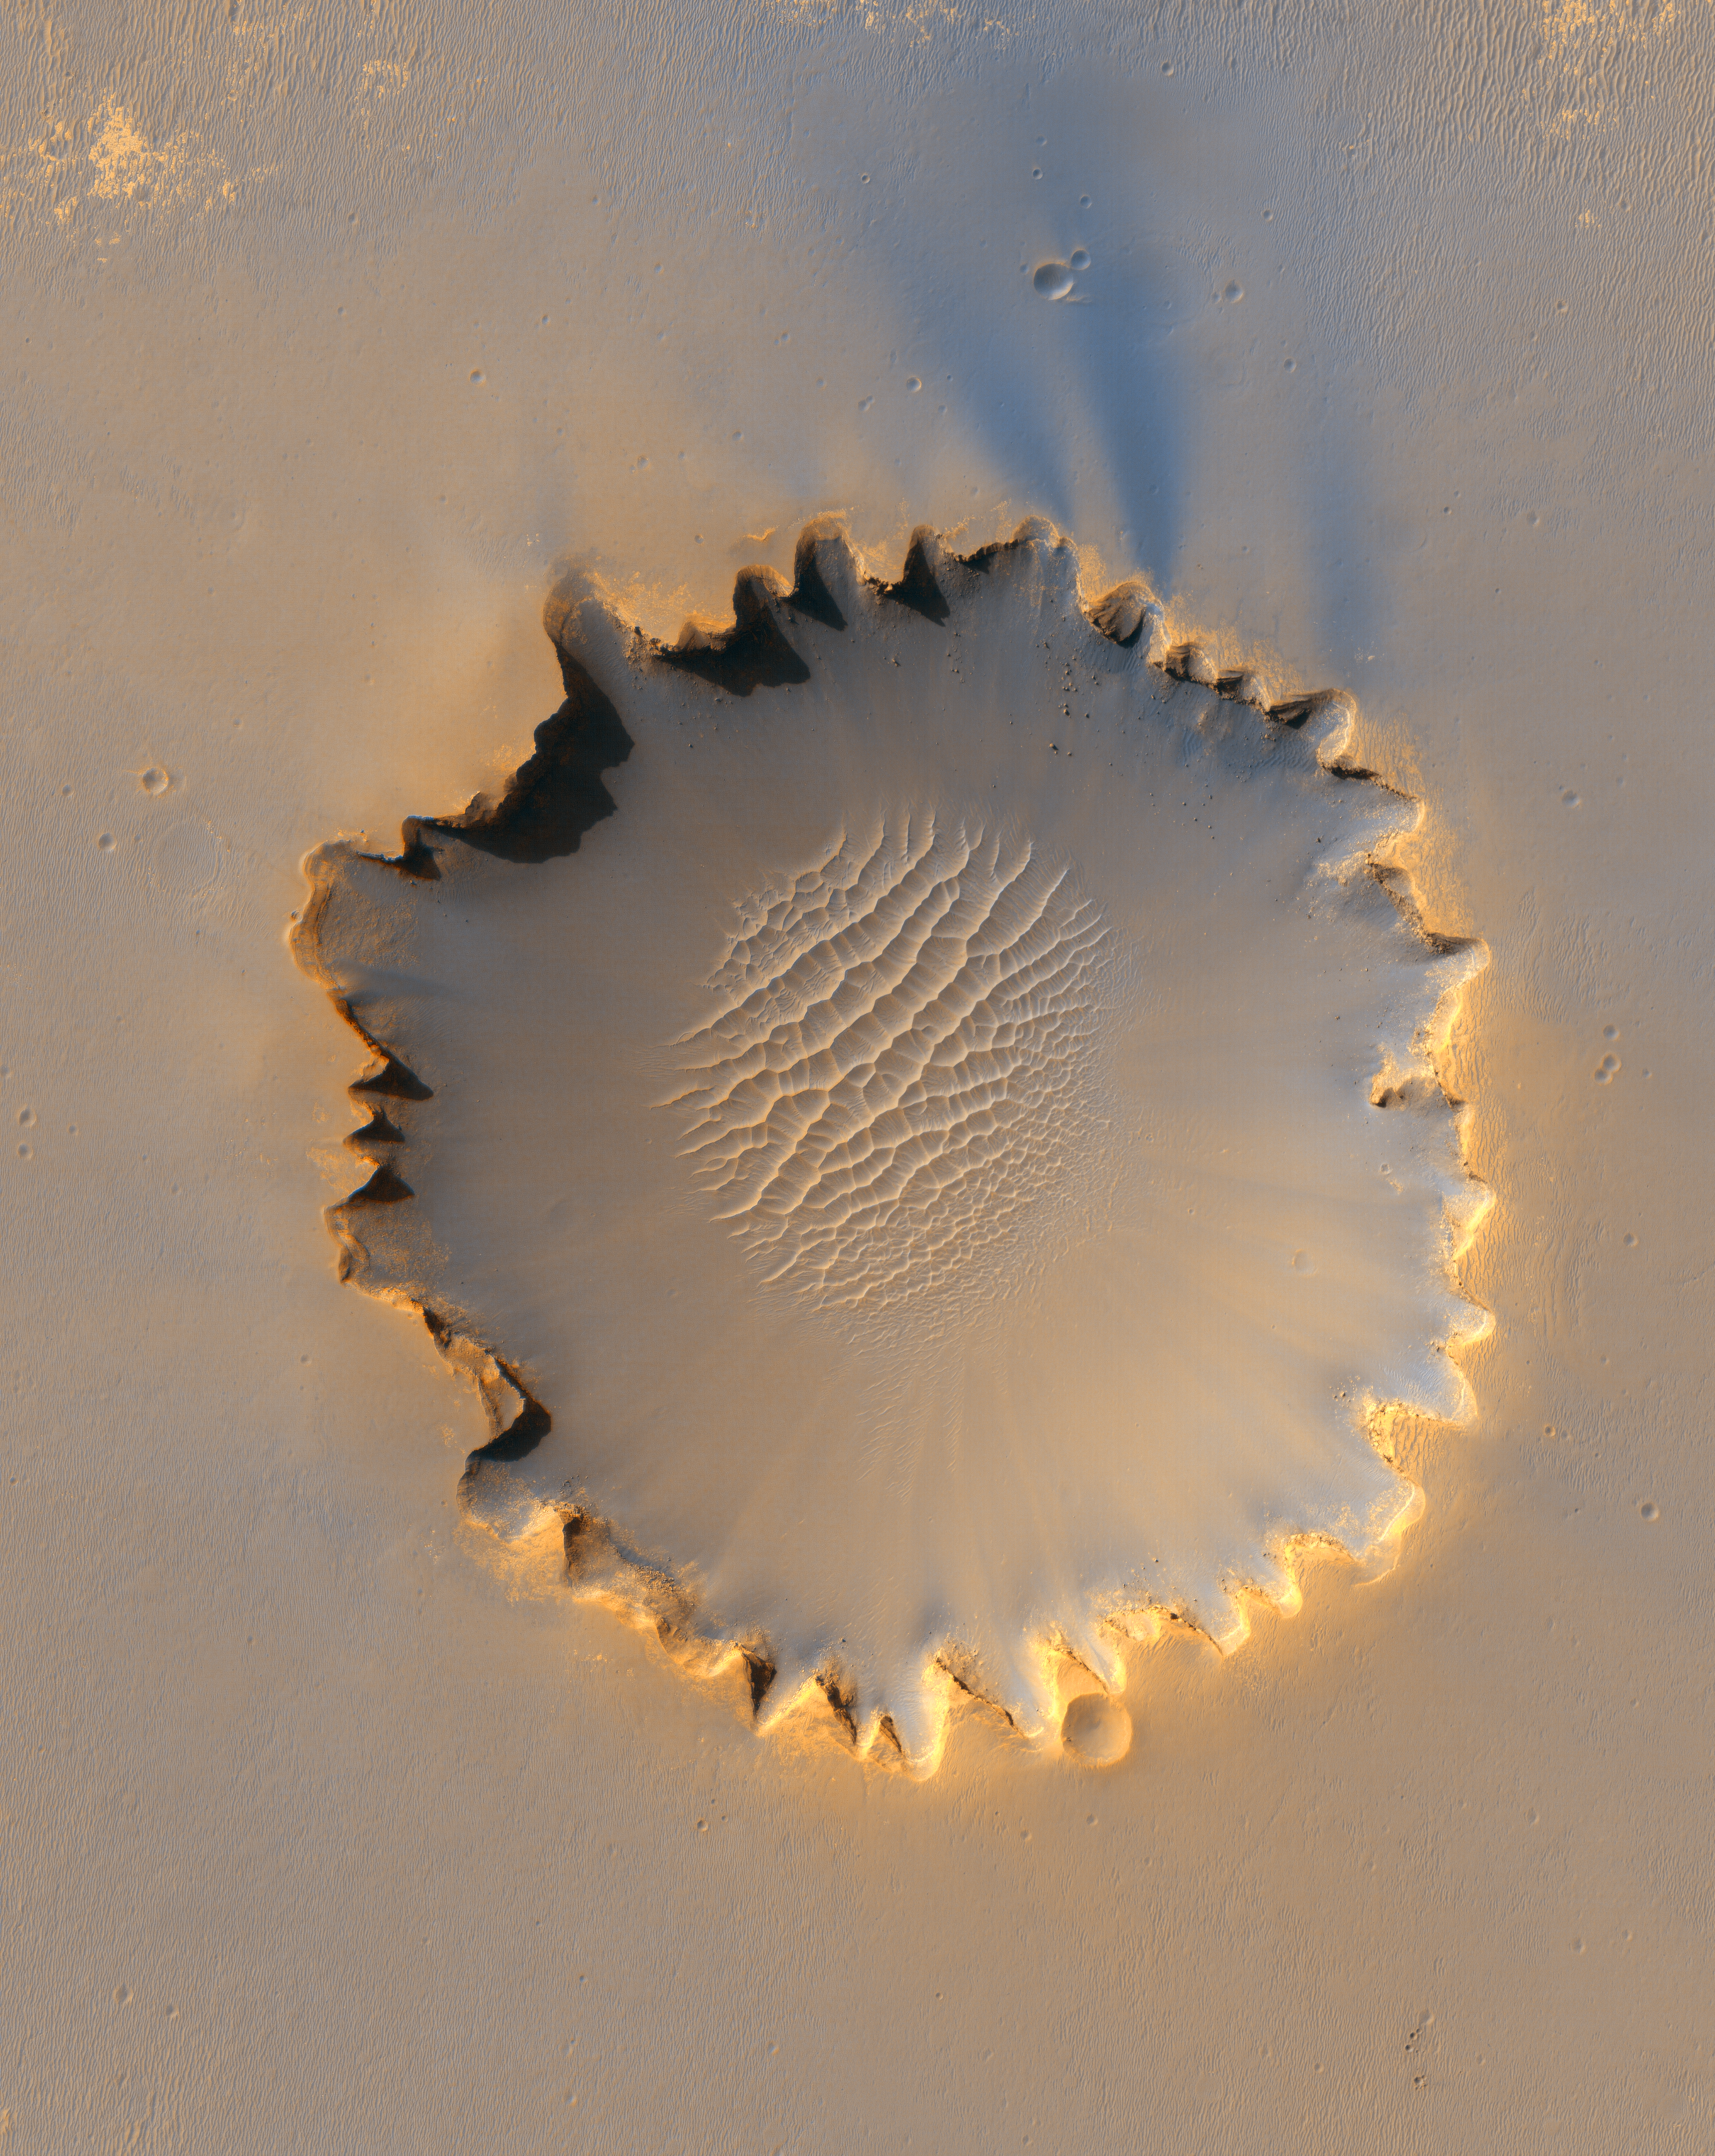

‘Victoria Crater’ at Meridiani Planum

First 414 Sols at ‘Victoria Crater’

“Victoria Crater,” about 800 meters (one-half mile) in diameter, has been home ground for NASA’s Mars Exploration Rover Opportunity for more 14 of the rover’s first 46 months on Mars. This view shows the rover’s path overlaid on an image of the crater taken by the High Resolution Imaging Science Experiment on NASA’s Mars Reconnaissance Orbiter.

Opportunity first reached the crater’s rim on Sept. 27, 2006, during the 951st Martian day, or sol, of the rover’s work in the Meridian Planum region of Mars. The rover then explored clockwise about one-fourth of the way around the rim before returning to a point close to its first overlook. On the mission’s 1,293rd sol (Sept. 13, 2007), Opportunity began a sustained exploration of the interior of the crater, entering at an alcove called “Duck Bay” on the western side of Victoria.

This traverse map includes Opportunity’s route though Sol 1,365 (Nov. 26, 2007). The scale bar is 300 meters (984 feet) long.

Credit: NASA/JPL-Caltech/University of Arizona/Cornell/Ohio State University